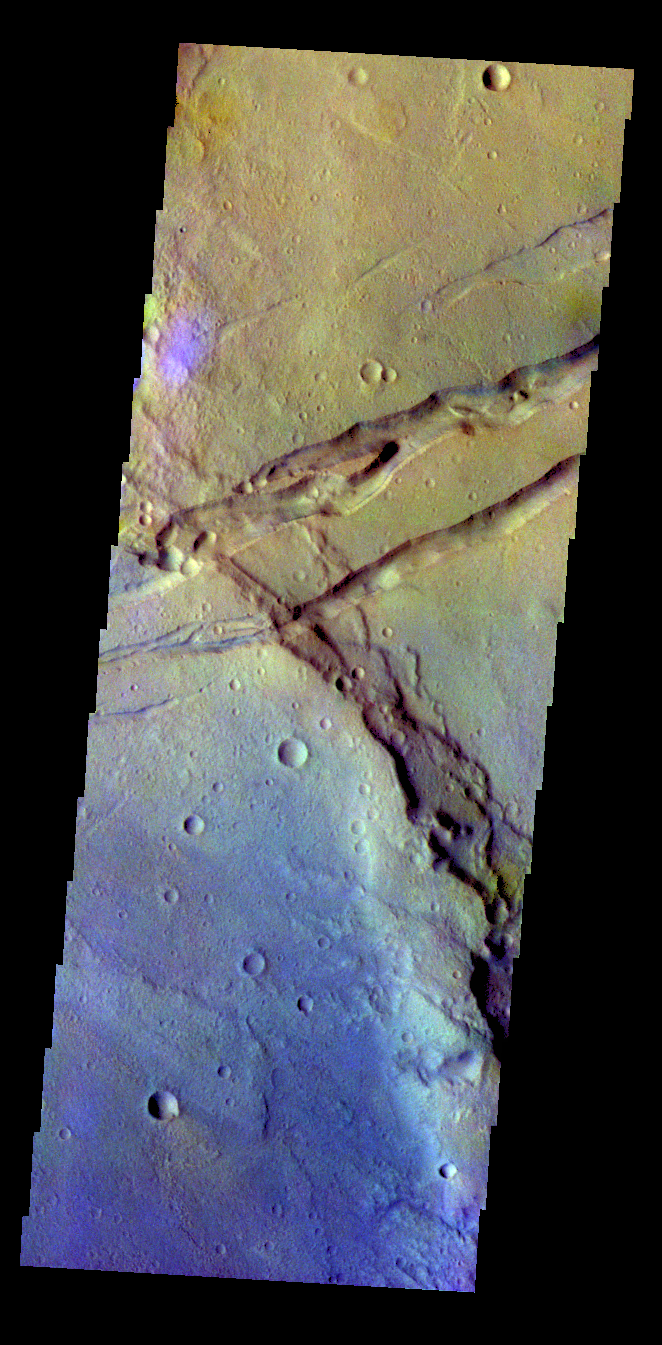

Sirenum Fossae – False Color

The THEMIS VIS camera contains 5 filters. The data from different filters can be combined in multiple ways to create a false color image. These false color images may reveal subtle variations of the surface not easily identified in a single band image. Today’s false color image shows several linear depressions. These features are formed by faulting.

Credit: NASA/JPL-Caltech/ASU